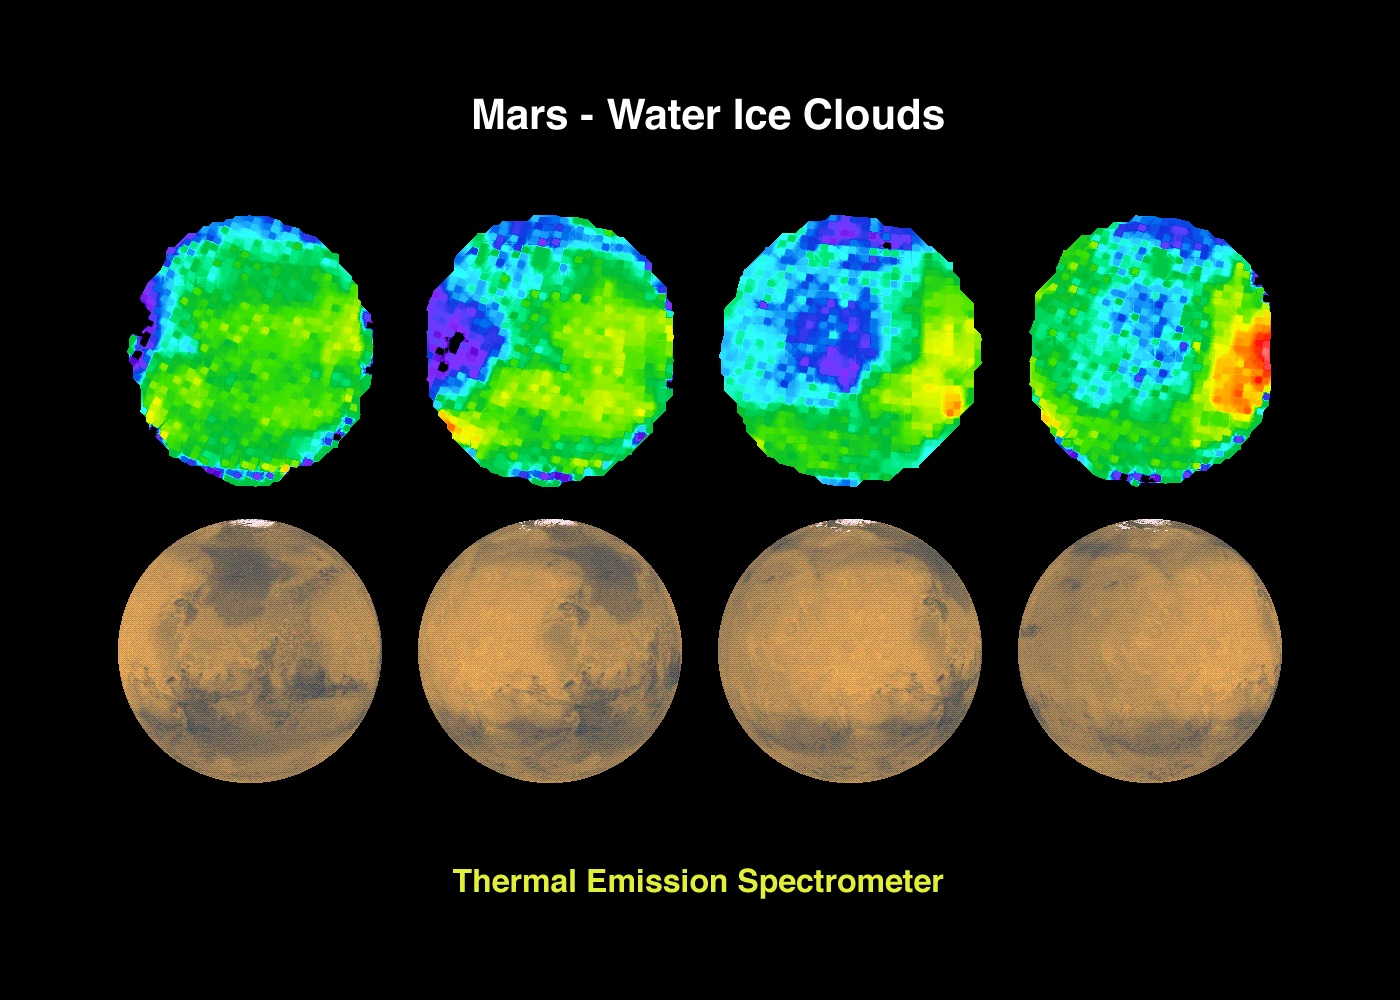

Mars – Water Ice Clouds

The Jet Propulsion Laboratory’s Mars Surveyor Operations Project operates the Mars Global Surveyor spacecraft with its industrial partner, Lockheed Martin Astronautics, from facilities in Pasadena, CA and Denver, CO.

Credit: NASA/JPL/ASU